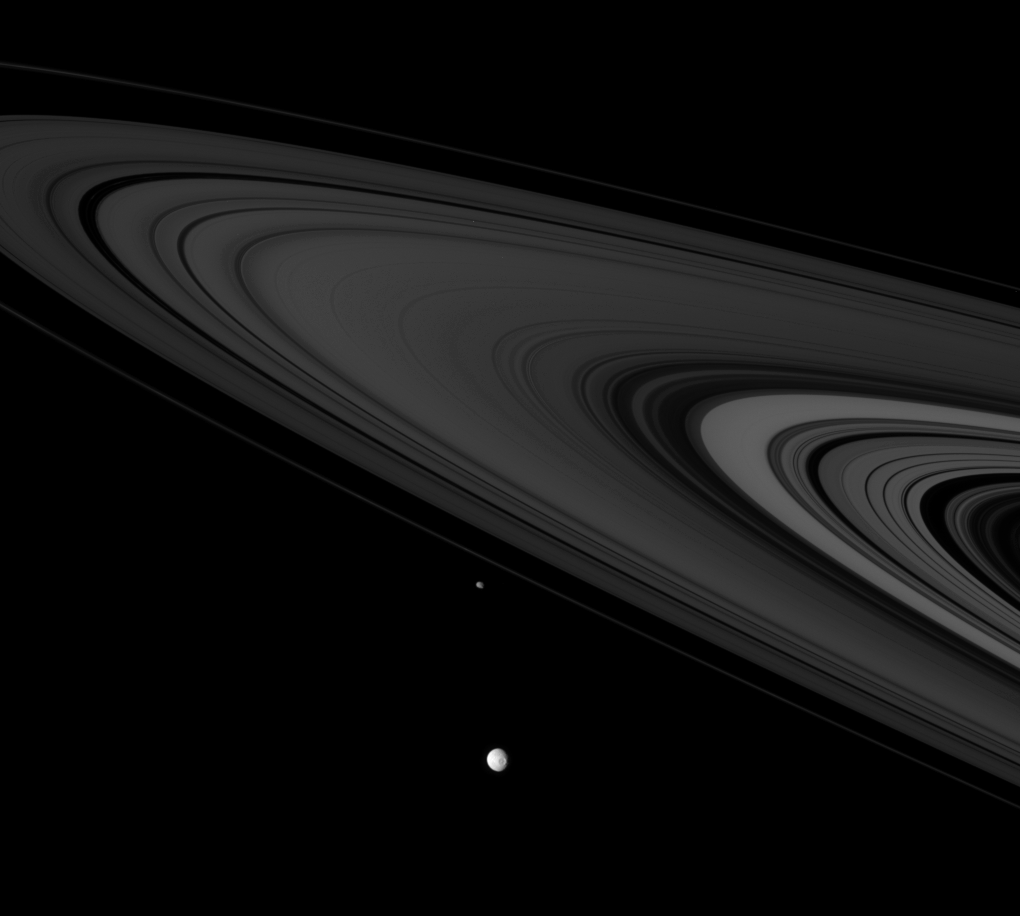

Saturnian Citizens

Cassini spies two icy denizens of the Saturn System as they hurtle past.

The view captures Mimas (397 kilometers, or 247 miles across) at bottom, with Epimetheus (116 kilometers, or 72 miles across) about 48,000 kilometers (30,000 miles) farther beyond.

This scene looks toward the unilluminated side of the rings from about 3 degrees above the ringplane.

The image was taken in visible green light with the Cassini spacecraft narrow-angle camera on Nov. 6, 2007. The view was acquired at a distance of approximately 2.8 million kilometers (1.8 million miles) from Mimas. Image scale is approximately 17 kilometers (11 miles) per pixel on both moons.

The Cassini-Huygens mission is a cooperative project of NASA, the European Space Agency and the Italian Space Agency. The Jet Propulsion Laboratory, a division of the California Institute of Technology in Pasadena, manages the mission for NASA’s Science Mission Directorate, Washington, D.C. The Cassini orbiter and its two onboard cameras were designed, developed and assembled at JPL. The imaging operations center is based at the Space Science Institute in Boulder, Colo.

Credit: NASA/JPL/Space Science Institute